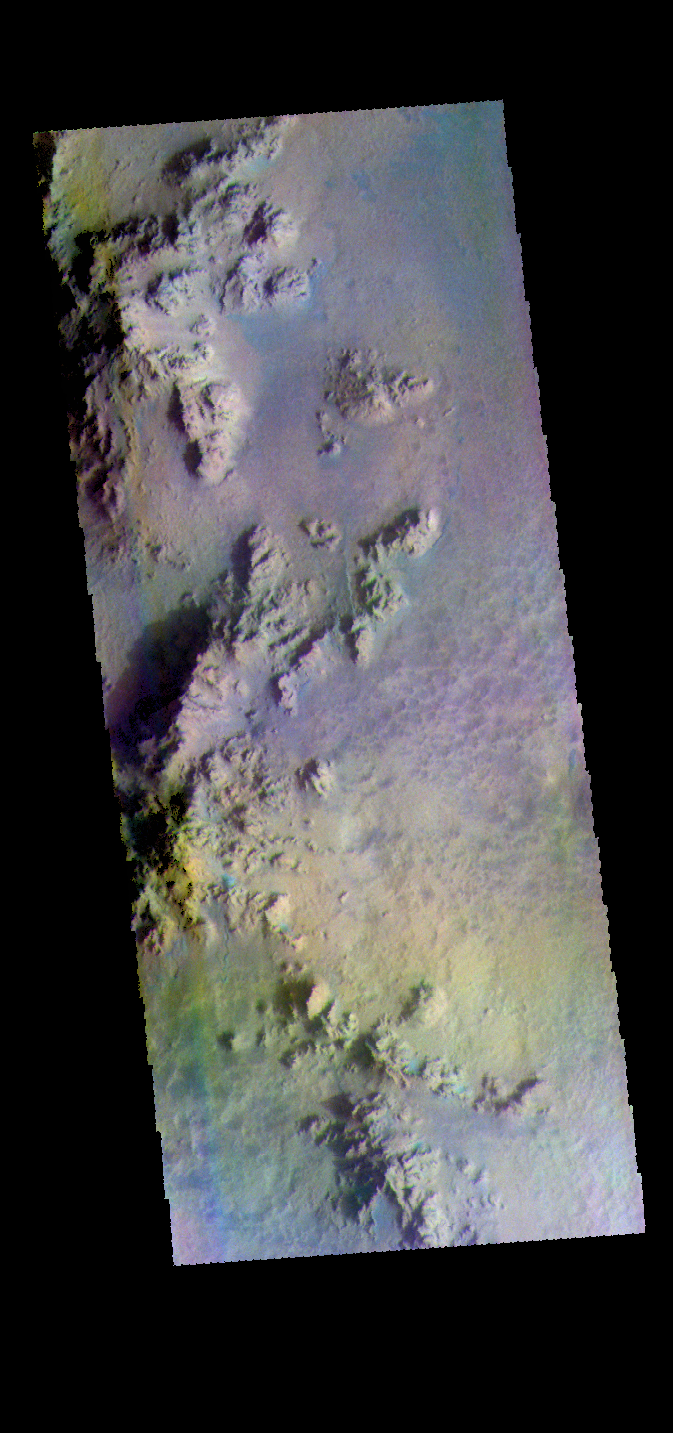

Hale Crater – False Color

This false color image shows part of the floor of Hale Crater and the elongate axis of the central peak mountains. Hale Crater is an example of an oblique impact crater. The mountain chain trends from the southeast towards the northwest, increasing in height towards the northwest. The incoming meteor struck the surface along this trend, forming an oval crater and displacing the impact energy forward to create the central mountain range. Hale Crater is 150 km x 125 km in diameter (93 miles x 77 miles) and is located near the northern part of Argye Plainitia.

The THEMIS VIS camera contains 5 filters. The data from different filters can be combined in multiple ways to create a false color image. These false color images may reveal subtle variations of the surface not easily identified in a single band image.

Credit: NASA/JPL-Caltech/ASU